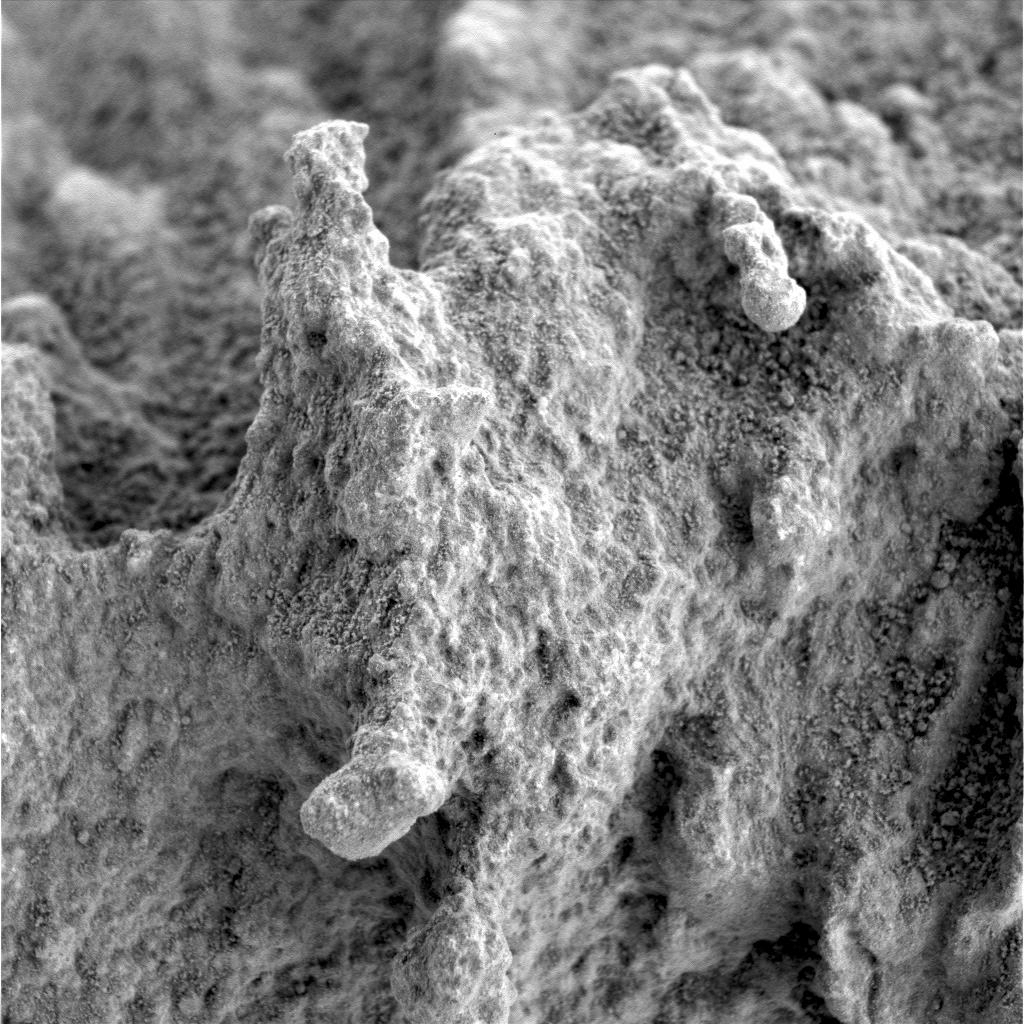

A ‘Pot of Gold’ Rich with Nuggets

This close-up image taken by the Mars Exploration Rover Spirit highlights the nodular nuggets that cover the rock dubbed “Pot of Gold.” These nuggets appear to stand on the end of stalk-like features. The surface of the rock is dotted with fine-scale pits. Data from the rover’s scientific instruments have shown that Pot of Gold contains the mineral hematite, which can be formed with or without water.

Scientists are planning further observations of this rock, which they hope will yield more insight into the hematite’s origins as well as how the enigmatic nuggets formed.

This image was taken by Spirit’s microscopic imager on sol 162 (June 17, 2004). The observed area is 3 centimeters by 3 centimeters (1.2 inches by 1.2 inches)

Credit: NASA/JPL/Cornell/USGS